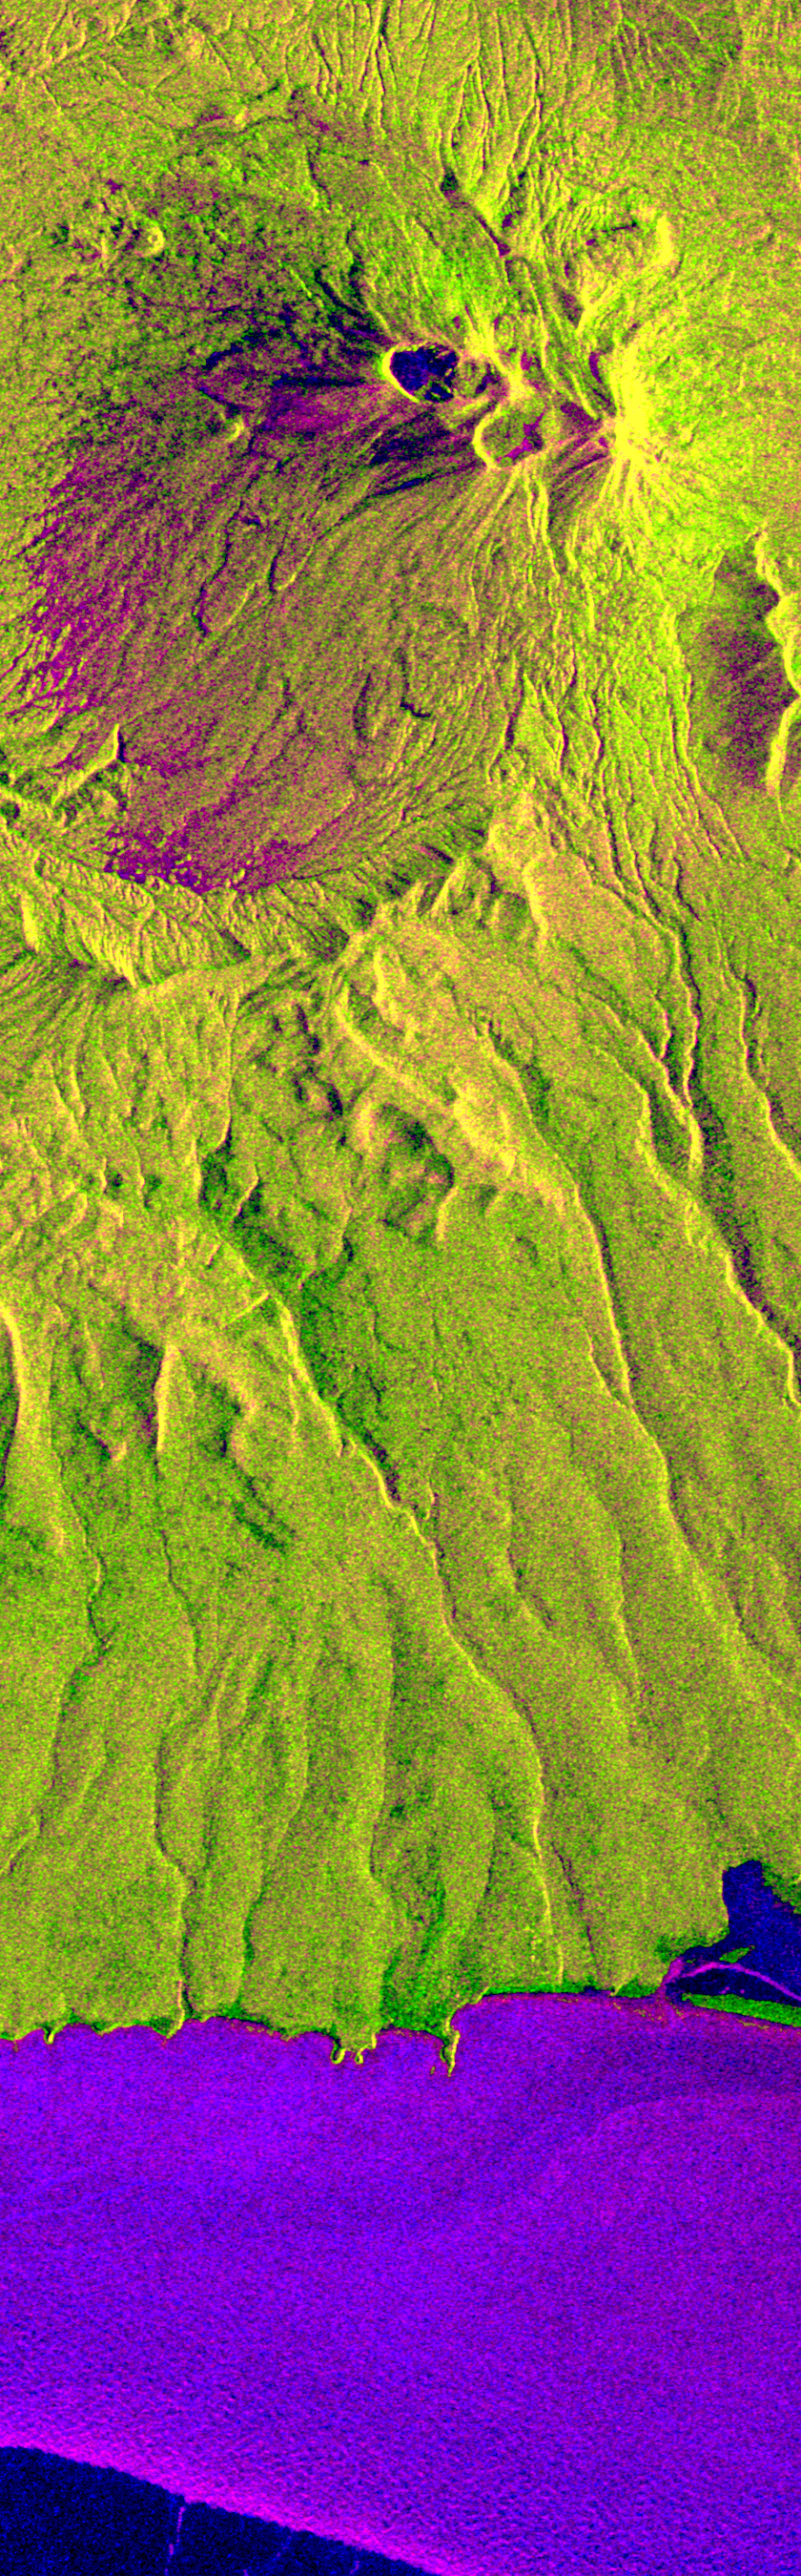

Space Radar Image of Kliuchevskoi, Russia

This is an X-band seasonal image of the Maly Semlyachik volcano, which is part of the Karymsky volcano group on Kamchatka peninsula, Russia. The image is centered at 54.2 degrees north latitude and 159.6 degrees east longitude. This image was acquired by the Spaceborne Imaging Radar-C and X-band Synthetic Aperture Radar (SIR-C/X-SAR) aboard the space shuttle Endeavour on April 9, 1994, during the first flight of the radar system, and on September 30, 1994, during the second flight.

The image channels have been assigned the following colors: red corresponds to data acquired on April 9; green corresponds to data acquired on September 30; and blue corresponds to the ratio between data from April 9 and September 30, 1994.

Kamchatka is twice as large as England, Scotland and Wales combined and is home to approximately 470,000 residents. The region is characterized by a chain of volcanoes stretching 800 kilometers (500 miles) across the countryside. Many of the volcanoes, including the active Maly Semlyachik volcano in this image, have erupted during this century. But the most active period in creating the three characteristic craters of this volcano goes back 20,000, 12,000 and 2,000 years ago. The highest summit of the oldest crater reaches about 1,560 meters (1,650 feet). The radar images reveal the geological structures of craters and lava flows in order to improve scientists’ knowledge of these sometimes vigorously active volcanoes. This seasonal composite also highlights the ecological differences that have occurred between April and October 1994. In April the whole area was snow-covered and, at the coast, an ice sheet extended approximately 5 kilometers (3 miles) into the sea. The area shown surrounding the volcano is covered by low vegetation much like scrub. Kamchatka also has extensive forests, which belong to the northern frontier of Taiga, the boreal forest ecosystem. This region plays an important role in the world’s carbon cycle. Trees require 60 years to mature in Kamchatka’s 120-day growing season. The forest industry is managing these forests and practicing selective cutting to allow younger trees time to grow and reseed. X-SAR images will aid in mapping these deforested areas and in encouraging further recultivation efforts.

Spaceborne Imaging Radar-C and X-band Synthetic Aperture Radar (SIR-C/X-SAR) is part of NASA’s Mission to Planet Earth. The radars illuminate Earth with microwaves, allowing detailed observations at any time, regardless of weather or sunlight conditions. SIR-C/X-SAR uses three microwave wavelengths: L-band (24 cm), C-band (6 cm) and X-band (3 cm). The multi-frequency data will be used by the international scientific community to better understand the global environment and how it is changing. The SIR-C/X-SAR data, complemented by aircraft and ground studies, will give scientists clearer insights into those environmental changes which are caused by nature and those changes which are induced by human activity.

SIR-C was developed by NASA’s Jet Propulsion Laboratory. X-SAR was developed by the Dornier and Alenia Spazio companies for the German space agency, Deutsche Agentur fuer Raumfahrtange-legenheiten (DARA), and the Italian space agency, Agenzia Spaziale Italiana (ASI), with the Deutsche Forschungsanstalt fuer Luft und Raumfahrt e.V.(DLR), the major partner in science, operations and data processing of X-SAR.

Credit: NASA/JPL